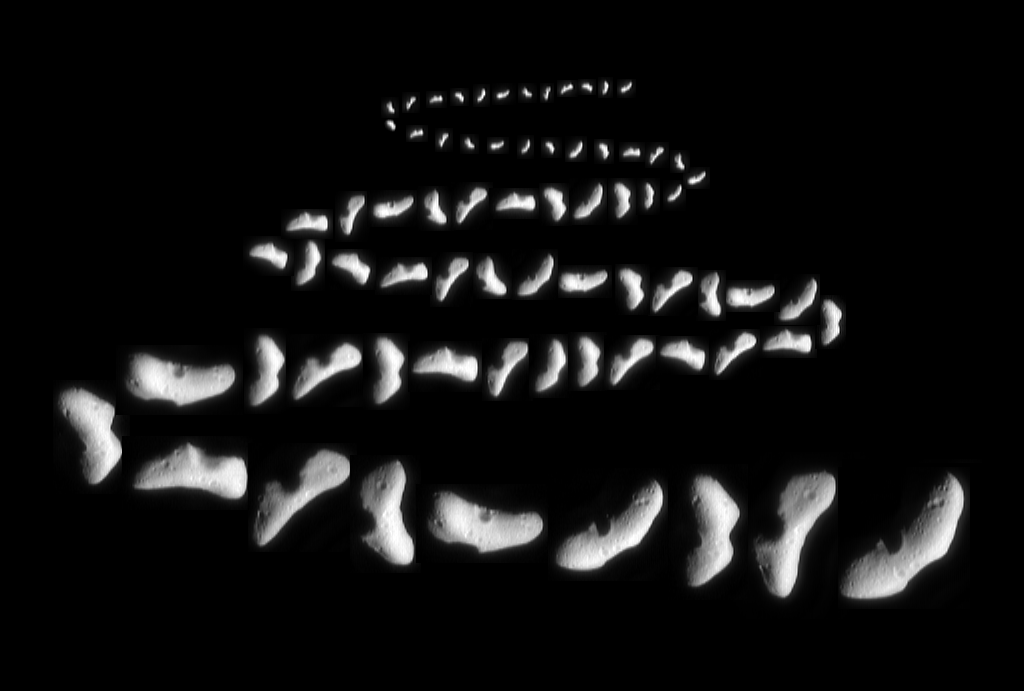

NEAR Road to Eros

This montage shows a selection of images of the asteroid 433 Eros that were acquired from the NEAR spacecraft over three weeks from January 22 through February 12, 2000, as the spacecraft’s distance from its target shrank from 18,000 to 1260 miles (29,000 to 2025 km). As the spacecraft closed in on its target, the resolution of the images increased from 1.7 to 0.12 miles (2.8 to 0.19 km) per pixel. At 20x8x8 miles in size (33x13x13 kilometers), Eros is the second largest near-Earth asteroid and spins on its axis once every 5 hours, 16 minutes.

During the early stages of NEAR’s approach, Eros appeared as a small blob only a few pixels across. The apparent size of Eros and the resolution of the pictures increased continuously, at first only slowly and later dramatically day by day until, on February 9, the level of detail visible exceeded that during NEAR’s first flyby of Eros on December 23, 1998. In the last images shown here, details of Eros’s surface have become visible. Heavy cratering has pockmarked the irregular asteroid’s surface. One side is dominated by a scallop-rimmed gouge, and the opposite side by a conspicuous, raised-rimmed crater.

Built and managed by The Johns Hopkins University Applied Physics Laboratory, Laurel, Maryland, NEAR was the first spacecraft launched in NASA’s Discovery Program of low-cost, small-scale planetary missions. See the NEAR web page at http://near.jhuapl.edu/ for more details.

Credit: NASA/JPL/JHUAPL